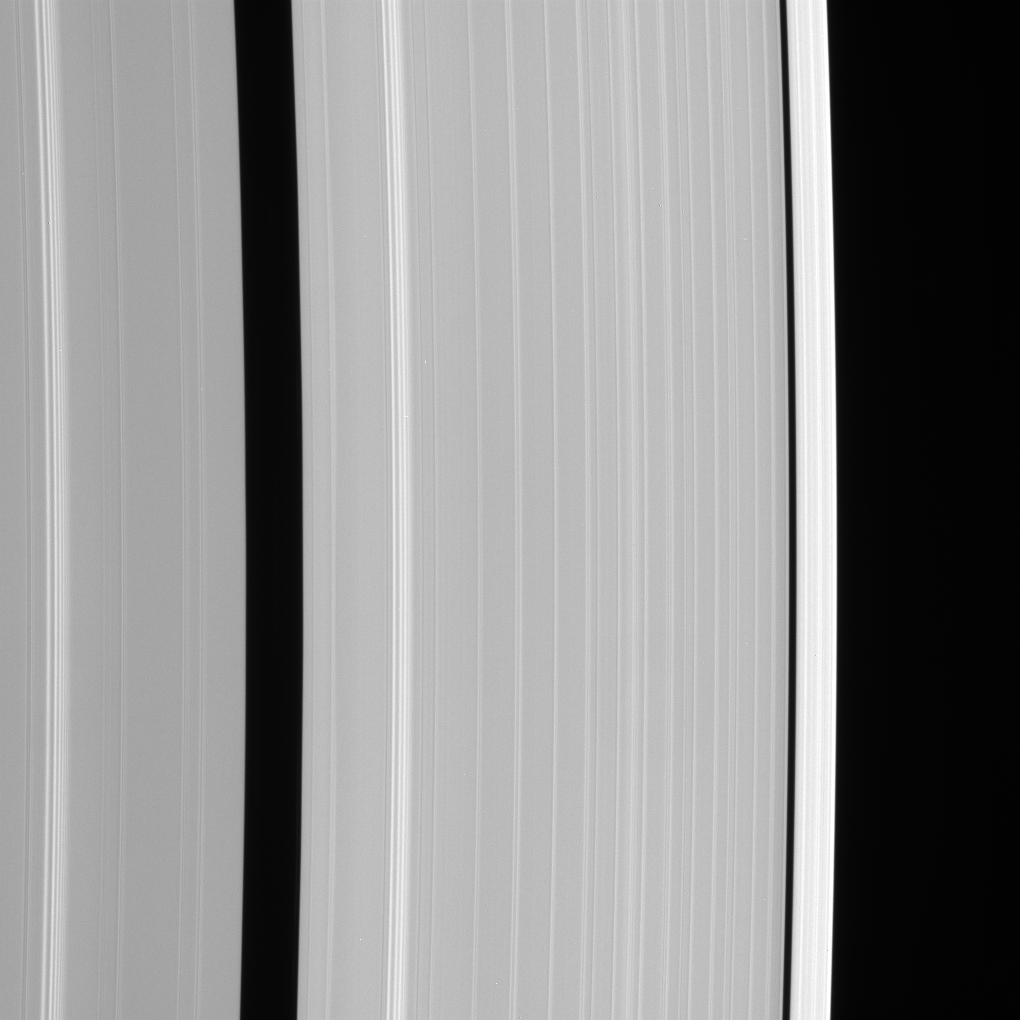

A Ring Waves

This Cassini spacecraft view shows details of Saturn’s outer A ring, including the Encke and Keeler gaps. The A ring brightens substantially outside the Keeler Gap.

On both sides of the broad Encke gap are bright spiral density waves. See PIA08824 for comparison.

This view looks toward the lit side of the rings from about 52 degrees below the ringplane.

The image was taken with the Cassini spacecraft narrow-angle camera using a spectral filter sensitive to wavelengths of infrared light centered at 930 nanometers. The view was acquired on Feb. 19, 2007 at a distance of approximately 950,000 kilometers (590,000 miles) from Saturn. Image scale is 5 kilometers (3 miles) per pixel.

The Cassini-Huygens mission is a cooperative project of NASA, the European Space Agency and the Italian Space Agency. The Jet Propulsion Laboratory, a division of the California Institute of Technology in Pasadena, manages the mission for NASA’s Science Mission Directorate, Washington, D.C. The Cassini orbiter and its two onboard cameras were designed, developed and assembled at JPL. The imaging operations center is based at the Space Science Institute in Boulder, Colo.

Credit: NASA/JPL/Space Science Institute